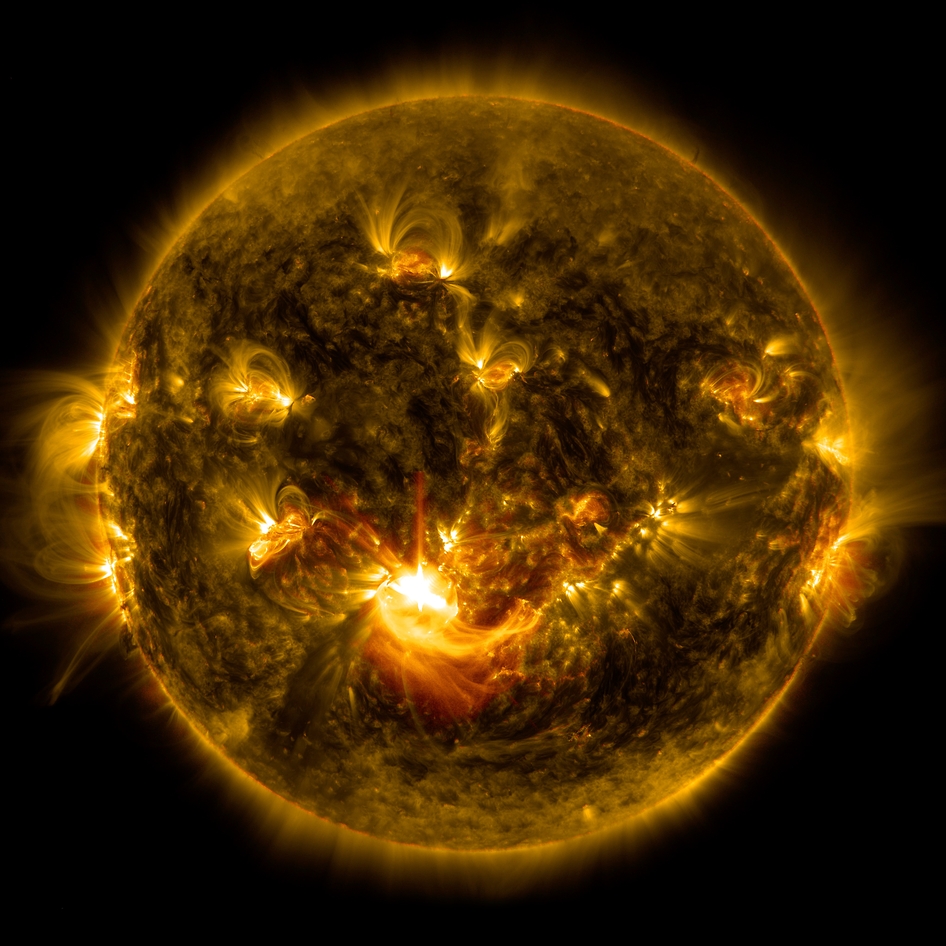

Sun Release M8.7-Class Solar Flare on Dec. 17, 2014

NASA's Solar Dynamics Observatory captured this image of a mid-level solar flare – as seen in the bright flash in the middle –on Dec. 16, 2014 shortly before midnight EST.

Credit: NASA/Goddard/SDO